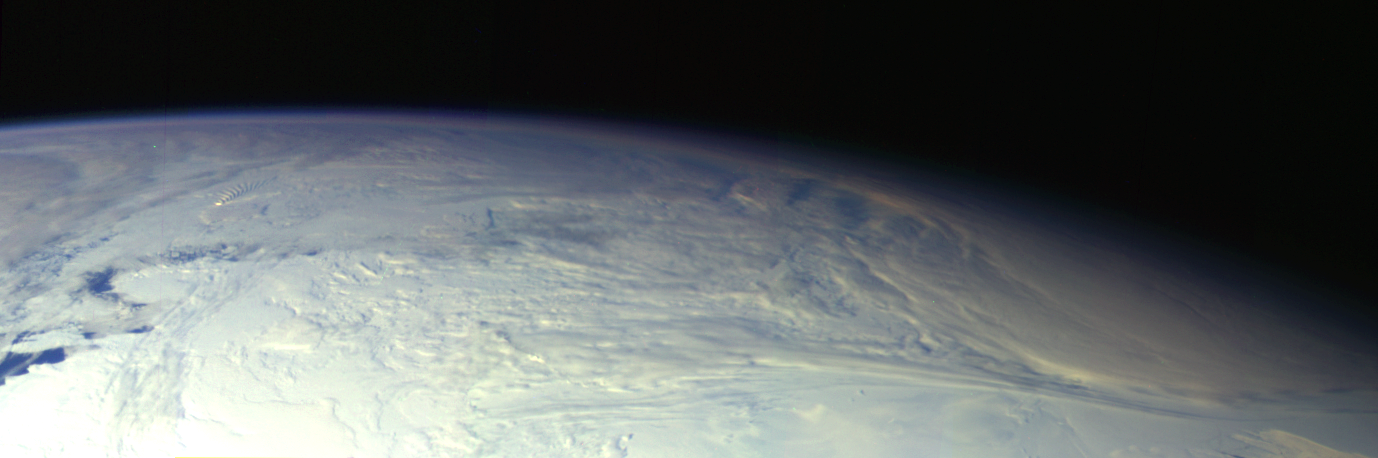

Earth – Antarctica Mosaic

This color picture of the limb of the Earth, looking north past Antarctica, is a mosaic of 11 images taken during a ten-minute period near 5:45 p.m. PST Dec. 8, 1990, by Galileo’s imaging system. Red, green and violet filters were used. The picture spans about 1,600 miles across the south polar latitudes of our planet. The morning day/night terminator is toward the right. The South Pole is out of sight below the picture; the visible areas of Antarctica are those lying generally south of South America. The violet-blue envelope of Earth’s atmosphere is prominent along the limb to the left. At lower left, the dark blue Amundsen Sea lies to the left of the Walgreen and Bakutis Coasts. Beyond it, Peter Island reacts with the winds to produce a striking pattern of atmospheric waves.

Credit: NASA/JPL